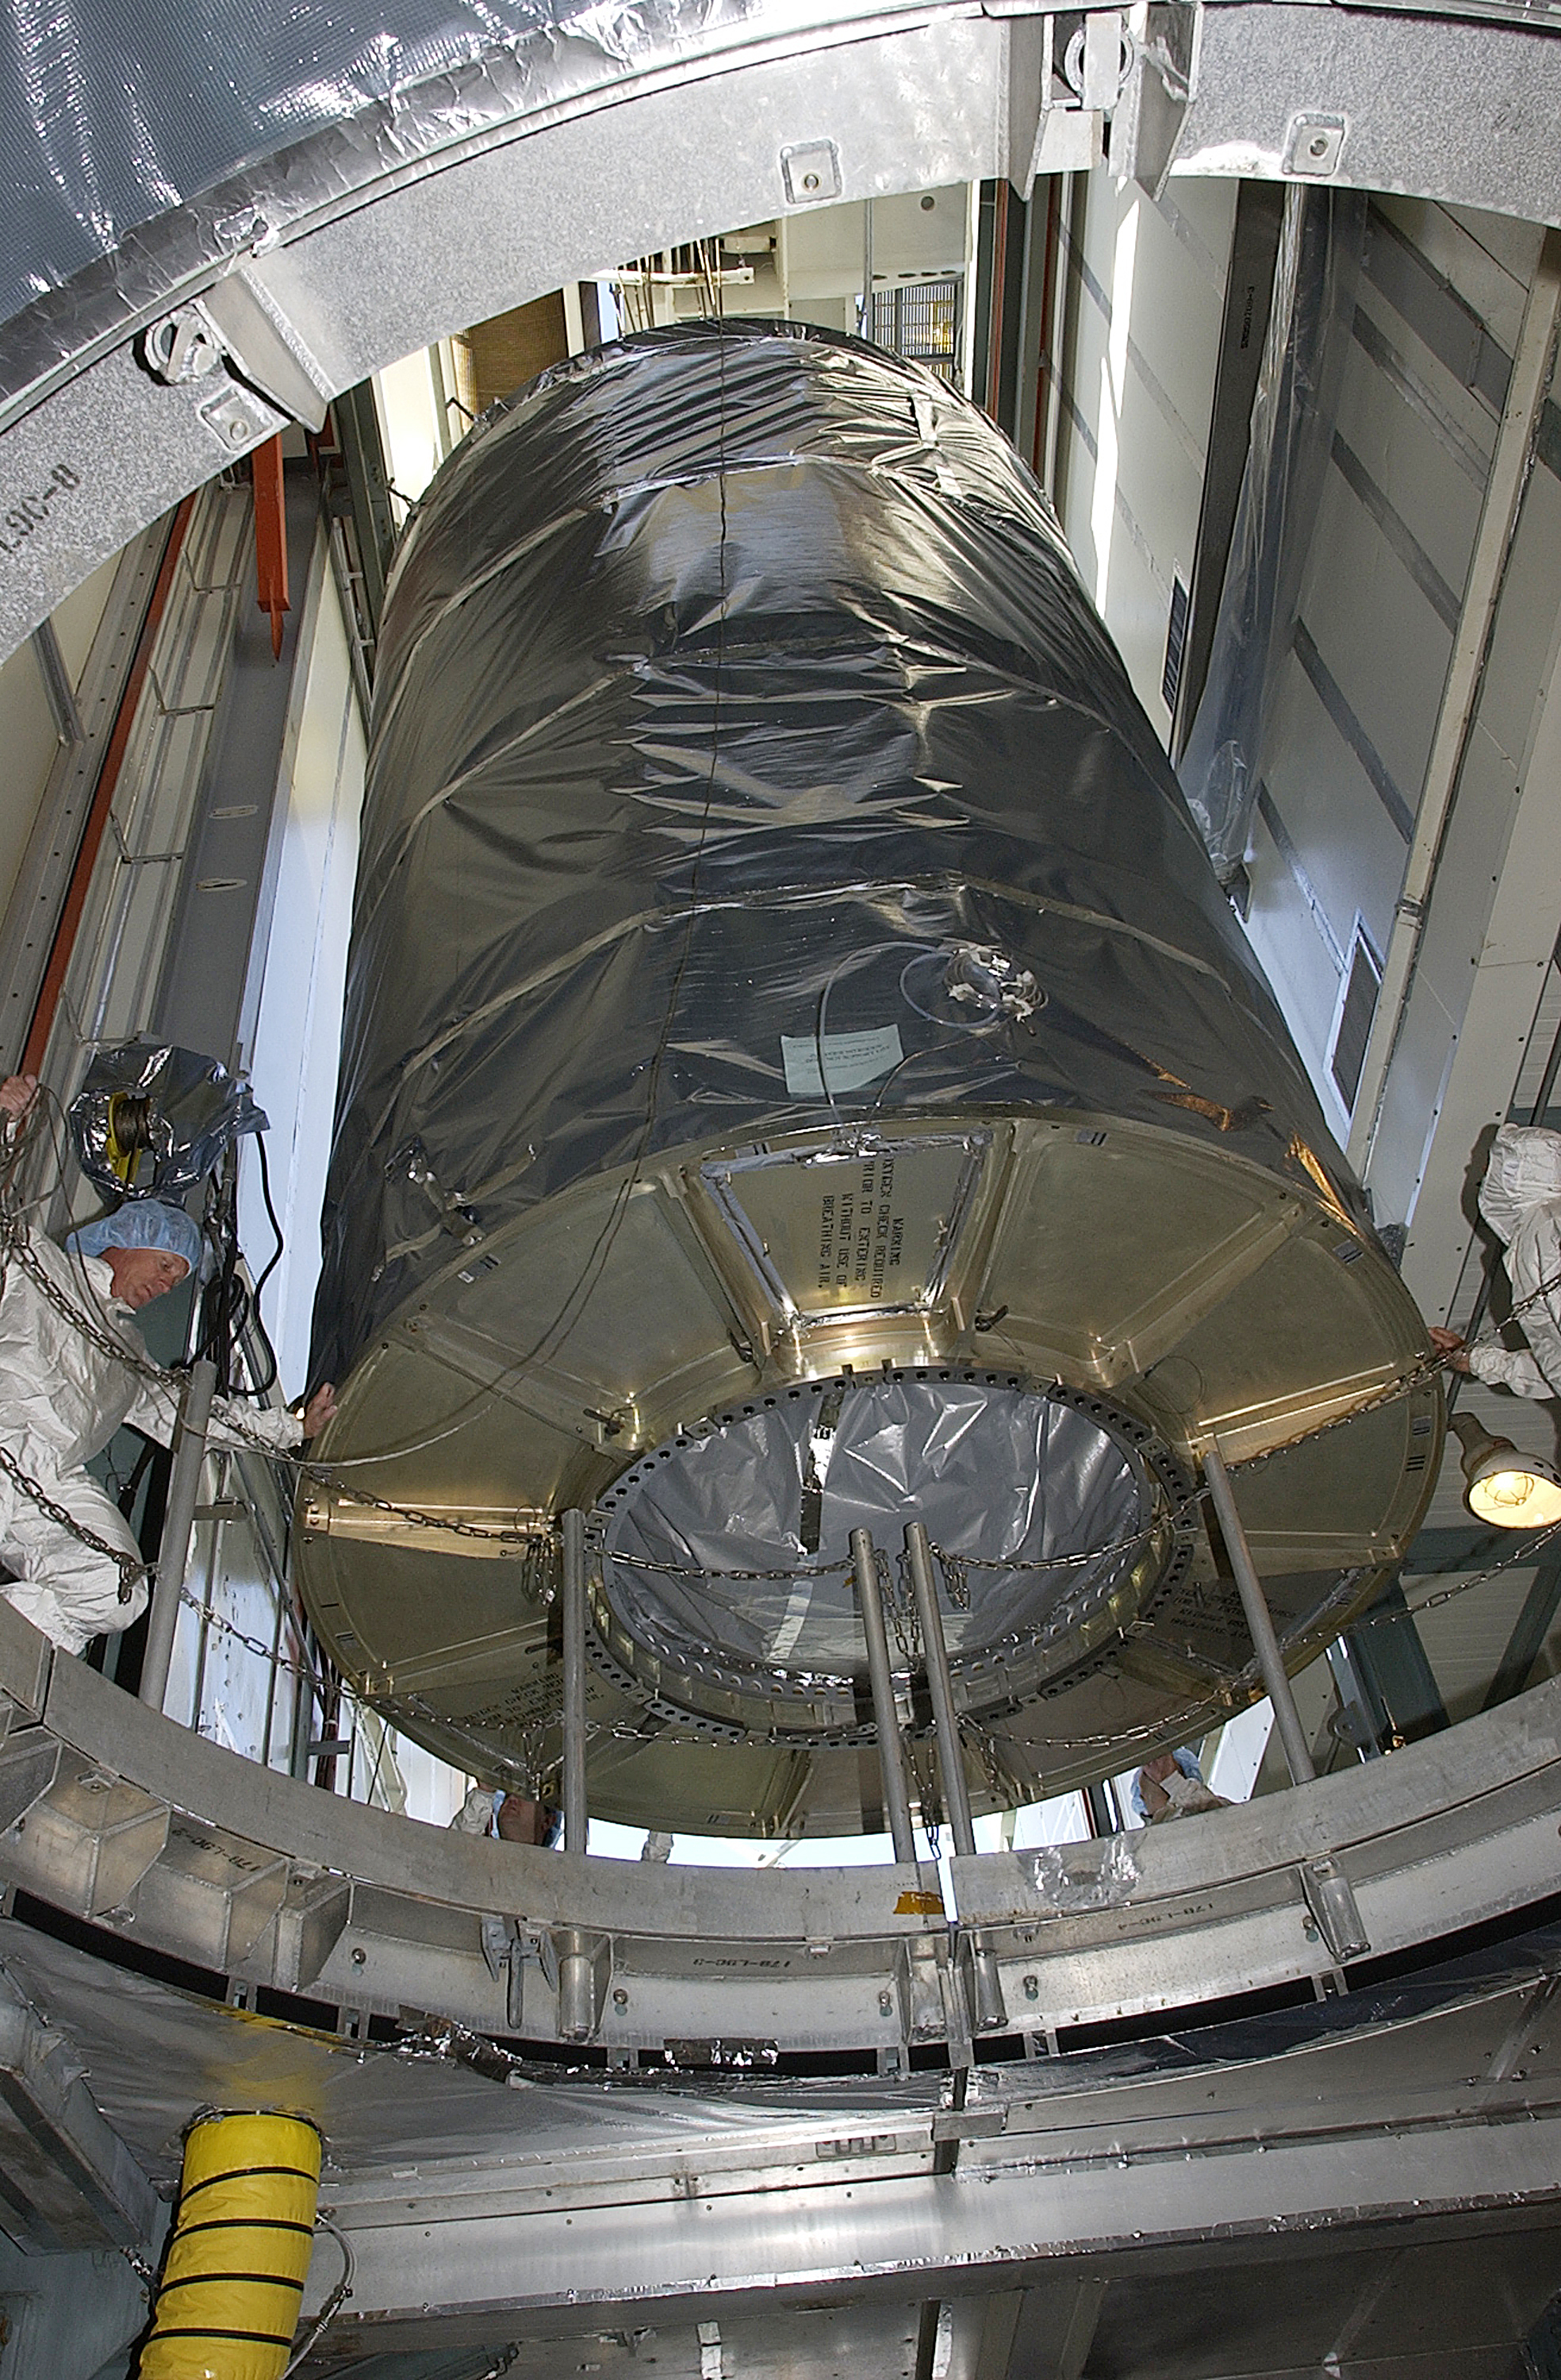

Canister

The Spitzer Space Telescope is placed in its payload canister for transfer to the launch pad before its aborted earlier launch. Spitzer was later moved back off its rocket and subsequently launched on a different vehicle on August 25, 2003.

Credit: NASA/KSC